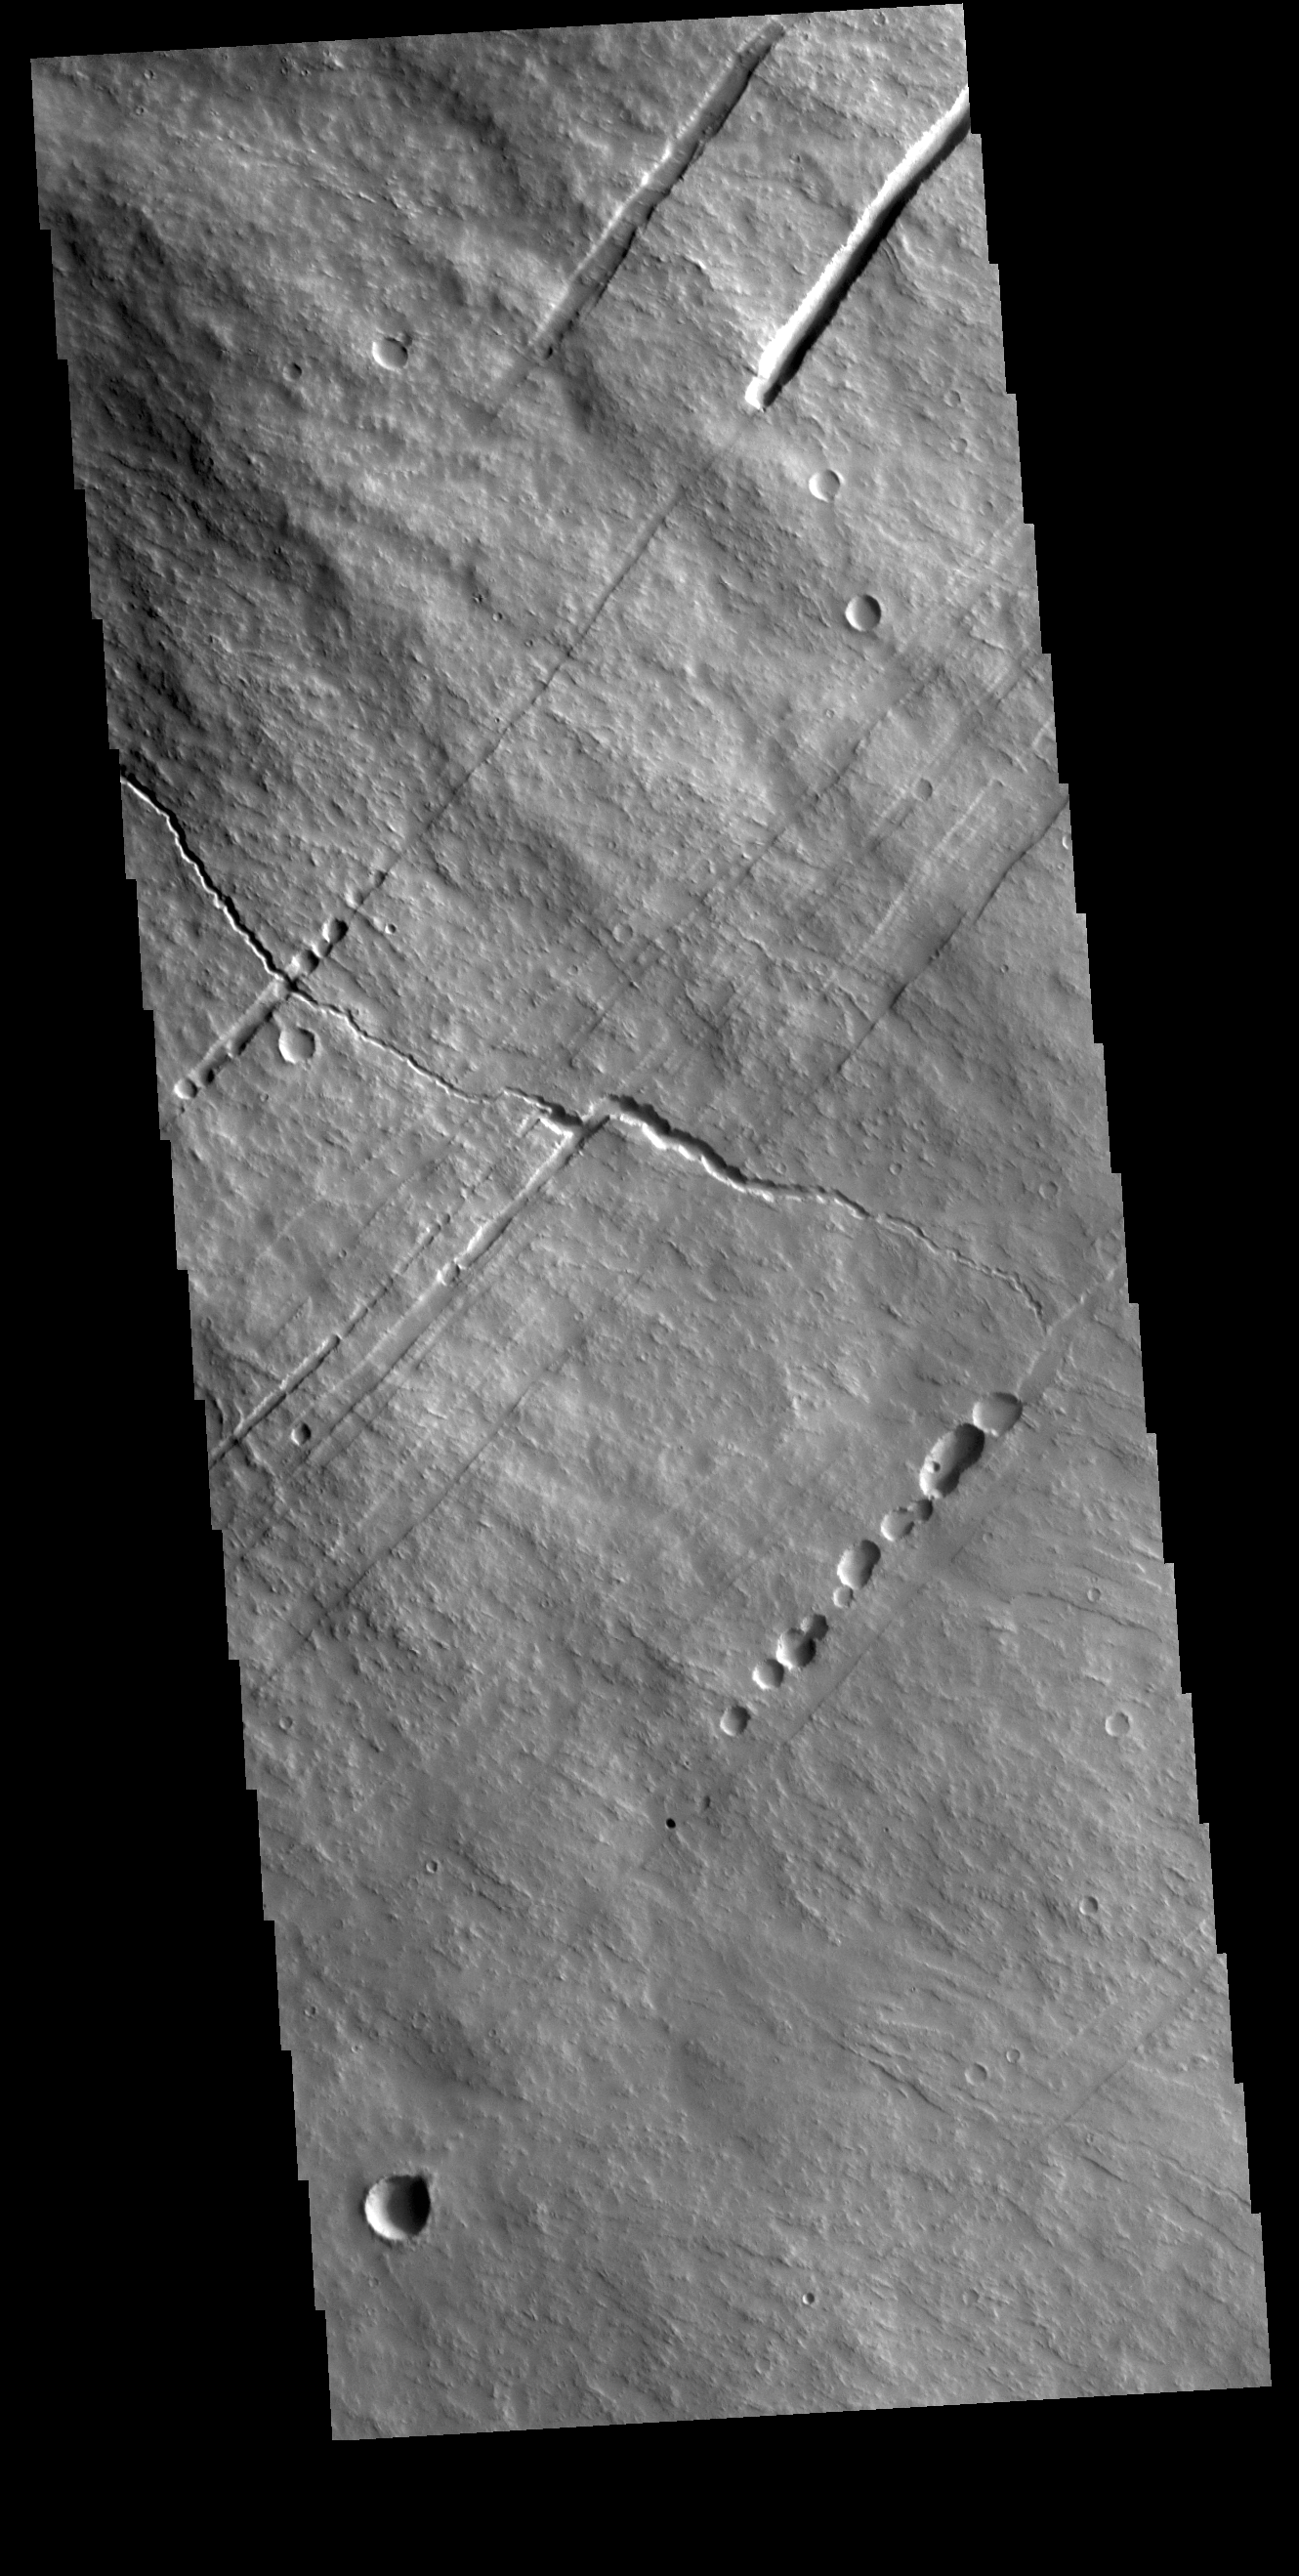

Pavonis Mons

This VIS image shows part of the southwestern flank of Pavonis Mons. Pavonis Mons is the central volcano of the three large Tharsis volcanoes. All three volcanoes form a line located along a tectonic bulge caused by extensional forces in the region. Pavonis Mons is the smallest of the three with a summit of only 14km (46,000 ft). The linear features in the image are concentric faults. Pavonis means peacock in Latin, making the name peacock mountain.

Credit: NASA/JPL-Caltech/ASU